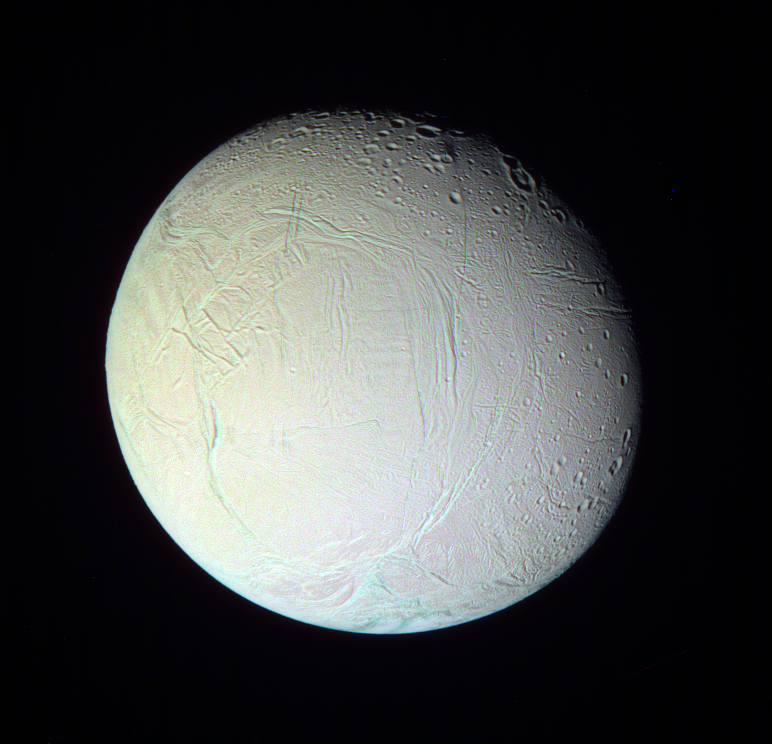

Fresh Features on Enceladus (False color)

A false color look reveals subtle details on Enceladus that are not visible in natural color views.

The now-familiar bluish appearance (in false color views) of the southern “tiger stripe” features and other relatively youthful fractures is almost certainly attributable to larger grain sizes of relatively pure ice, compared to most surface materials.

On the “tiger stripes,” this coarse-grained ice is seen in the colored deposits flanking the fractures as well as inside the fractures. On older fractures on other areas of Enceladus, the blue ice mostly occurs on the exposed wall scarps.

The color difference across the moon’s surface (a subtle gradation from upper left to lower right) could indicate broad-scale compositional differences across the moon’s surface. It is also possible that the gradation in color is due to differences in the way the brightness of Enceladus changes toward the limb, a characteristic which is highly dependent on wavelength and viewing geometry.

See PIA07709 for a monochrome version of this view.

Terrain on the trailing hemisphere of Enceladus (505 kilometers, or 314 miles across) is seen here. North is up.

The view was created by combining images taken using ultraviolet, green and infrared spectral filters, and then was processed to accentuate subtle color differences. The images were taken with the Cassini spacecraft narrow-angle camera on Jan. 17, 2006 at a distance of approximately 153,000 kilometers (95,000 miles) from Enceladus and at a Sun-Enceladus-spacecraft, or phase, angle of 29 degrees. Image scale is 912 meters (2,994 feet) per pixel.

The Cassini-Huygens mission is a cooperative project of NASA, the European Space Agency and the Italian Space Agency. The Jet Propulsion Laboratory, a division of the California Institute of Technology in Pasadena, manages the mission for NASA’s Science Mission Directorate, Washington, D.C. The Cassini orbiter and its two onboard cameras were designed, developed and assembled at JPL. The imaging operations center is based at the Space Science Institute in Boulder, Colo.

Credit: NASA/JPL/Space Science Institute